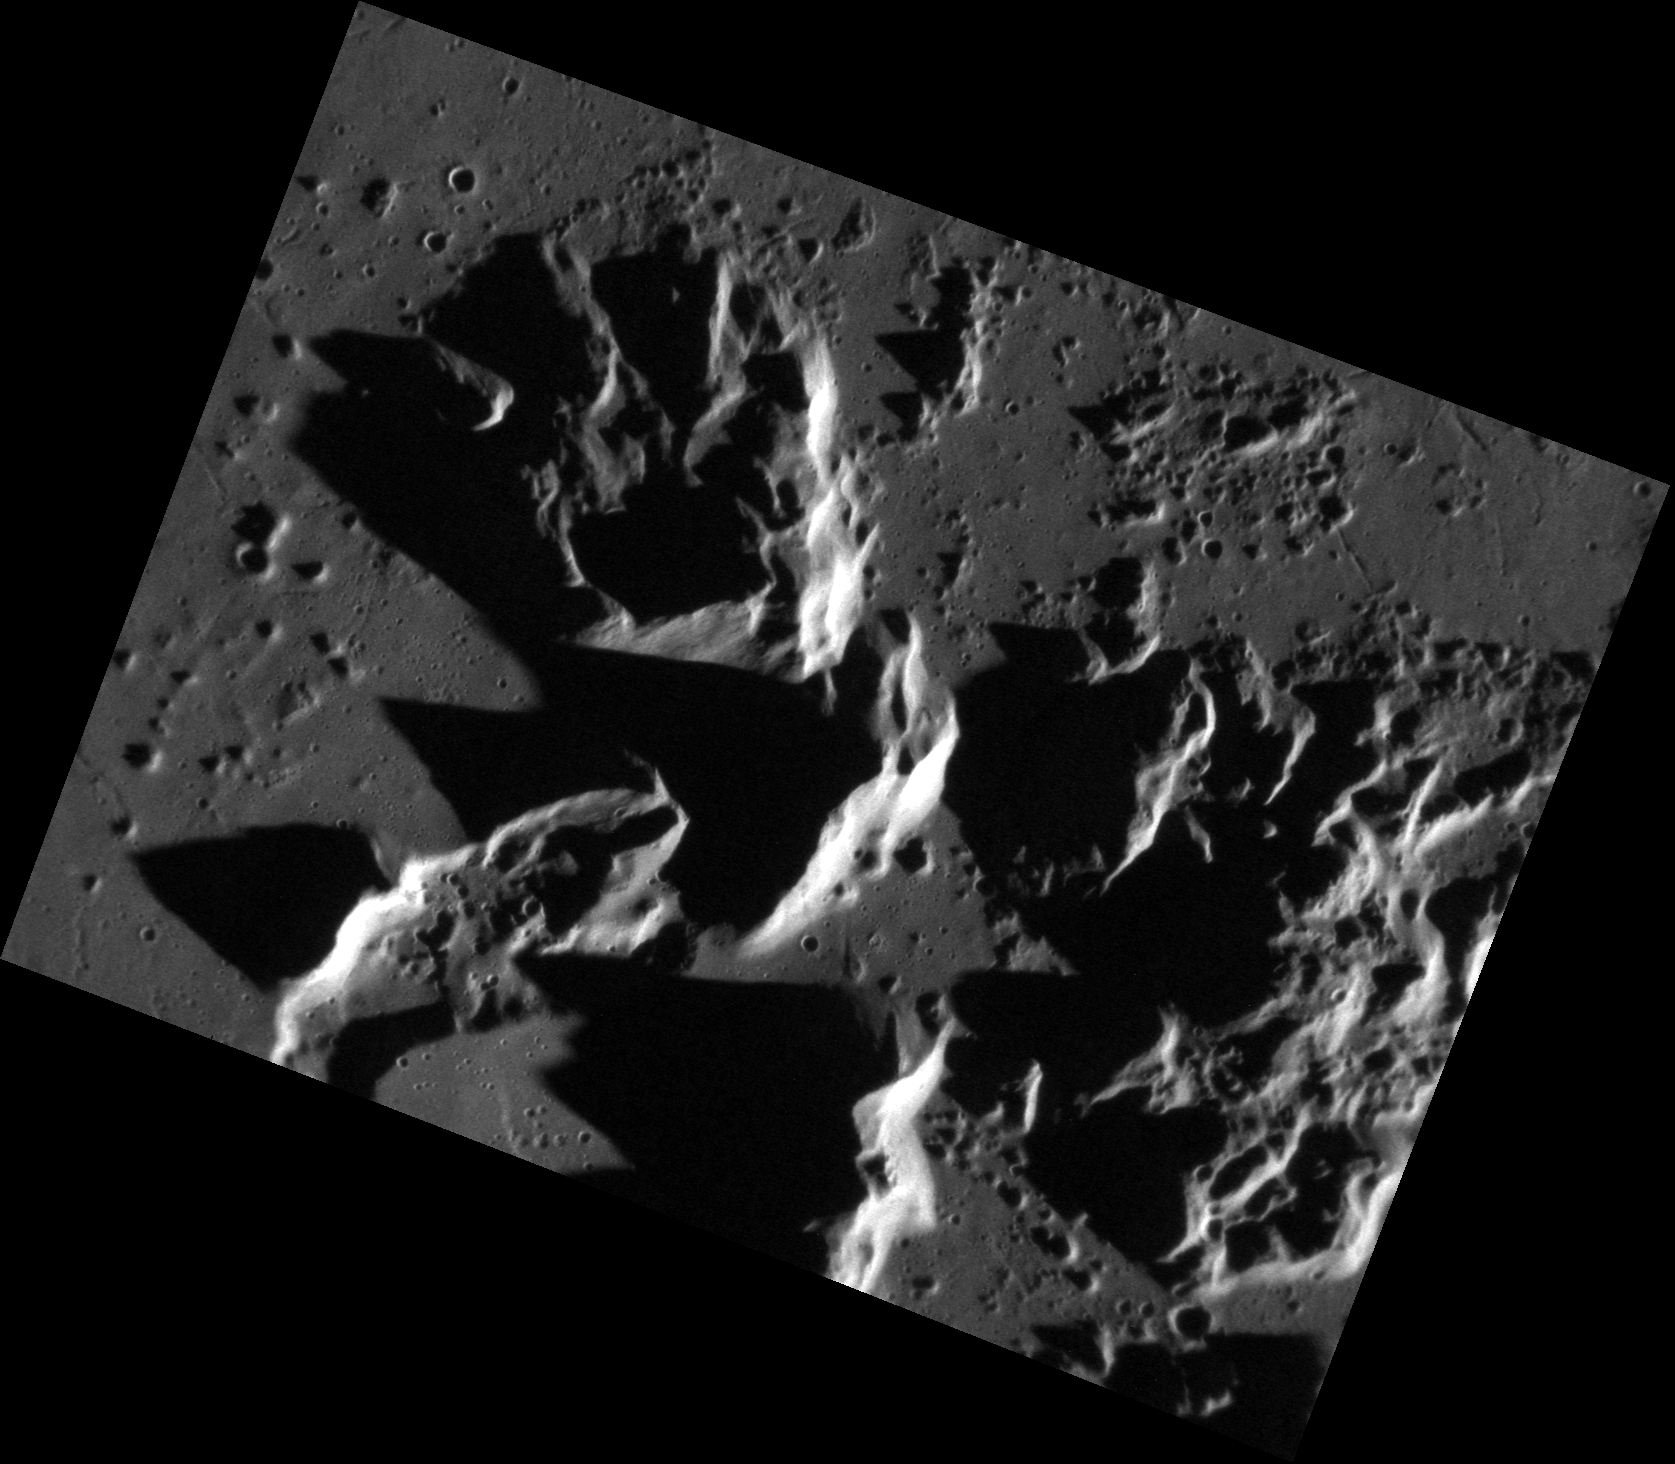

Making Mountains Out of Central Peaks

This high-resolution NAC image offers a closer look at Abedin crater’s towering central peaks. The height of these peaks is emphasized by the elongated shadows cast by a low solar incidence angle. The sun is shining from the right-hand side.

This image was acquired as a high-resolution targeted observation. Targeted observations are images of a small area on Mercury’s surface at resolutions much higher than the 200-meter/pixel morphology base map. It is not possible to cover all of Mercury’s surface at this high resolution, but typically several areas of high scientific interest are imaged in this mode each week.

Date acquired: August 05, 2011
Image Mission Elapsed Time (MET): 221021950
Image ID: 593450
Instrument: Narrow Angle Camera (NAC) of the Mercury Dual Imaging System (MDIS)
Center Latitude: 61.95°
Center Longitude: 349.5° E
Resolution: 25 meters/pixel
Scale: This image is approximately 35 km (22 miles) across.
Incidence Angle: 79.5°
Emission Angle: 42.3°
Phase Angle: 121.8°

The MESSENGER spacecraft is the first ever to orbit the planet Mercury, and the spacecraft’s seven scientific instruments and radio science investigation are unraveling the history and evolution of the Solar System’s innermost planet. Visit the Why Mercury? section of this website to learn more about the key science questions that the MESSENGER mission is addressing. During the one-year primary mission, MDIS acquired 88,746 images and extensive other data sets. MESSENGER is now in a year-long extended mission, during which plans call for the acquisition of more than 80,000 additional images to support MESSENGER’s science goals.

These images are from MESSENGER, a NASA Discovery mission to conduct the first orbital study of the innermost planet, Mercury. For information regarding the use of images, see the MESSENGER image use policy.

Credit: NASA/Johns Hopkins University Applied Physics Laboratory/Carnegie Institution of Washington